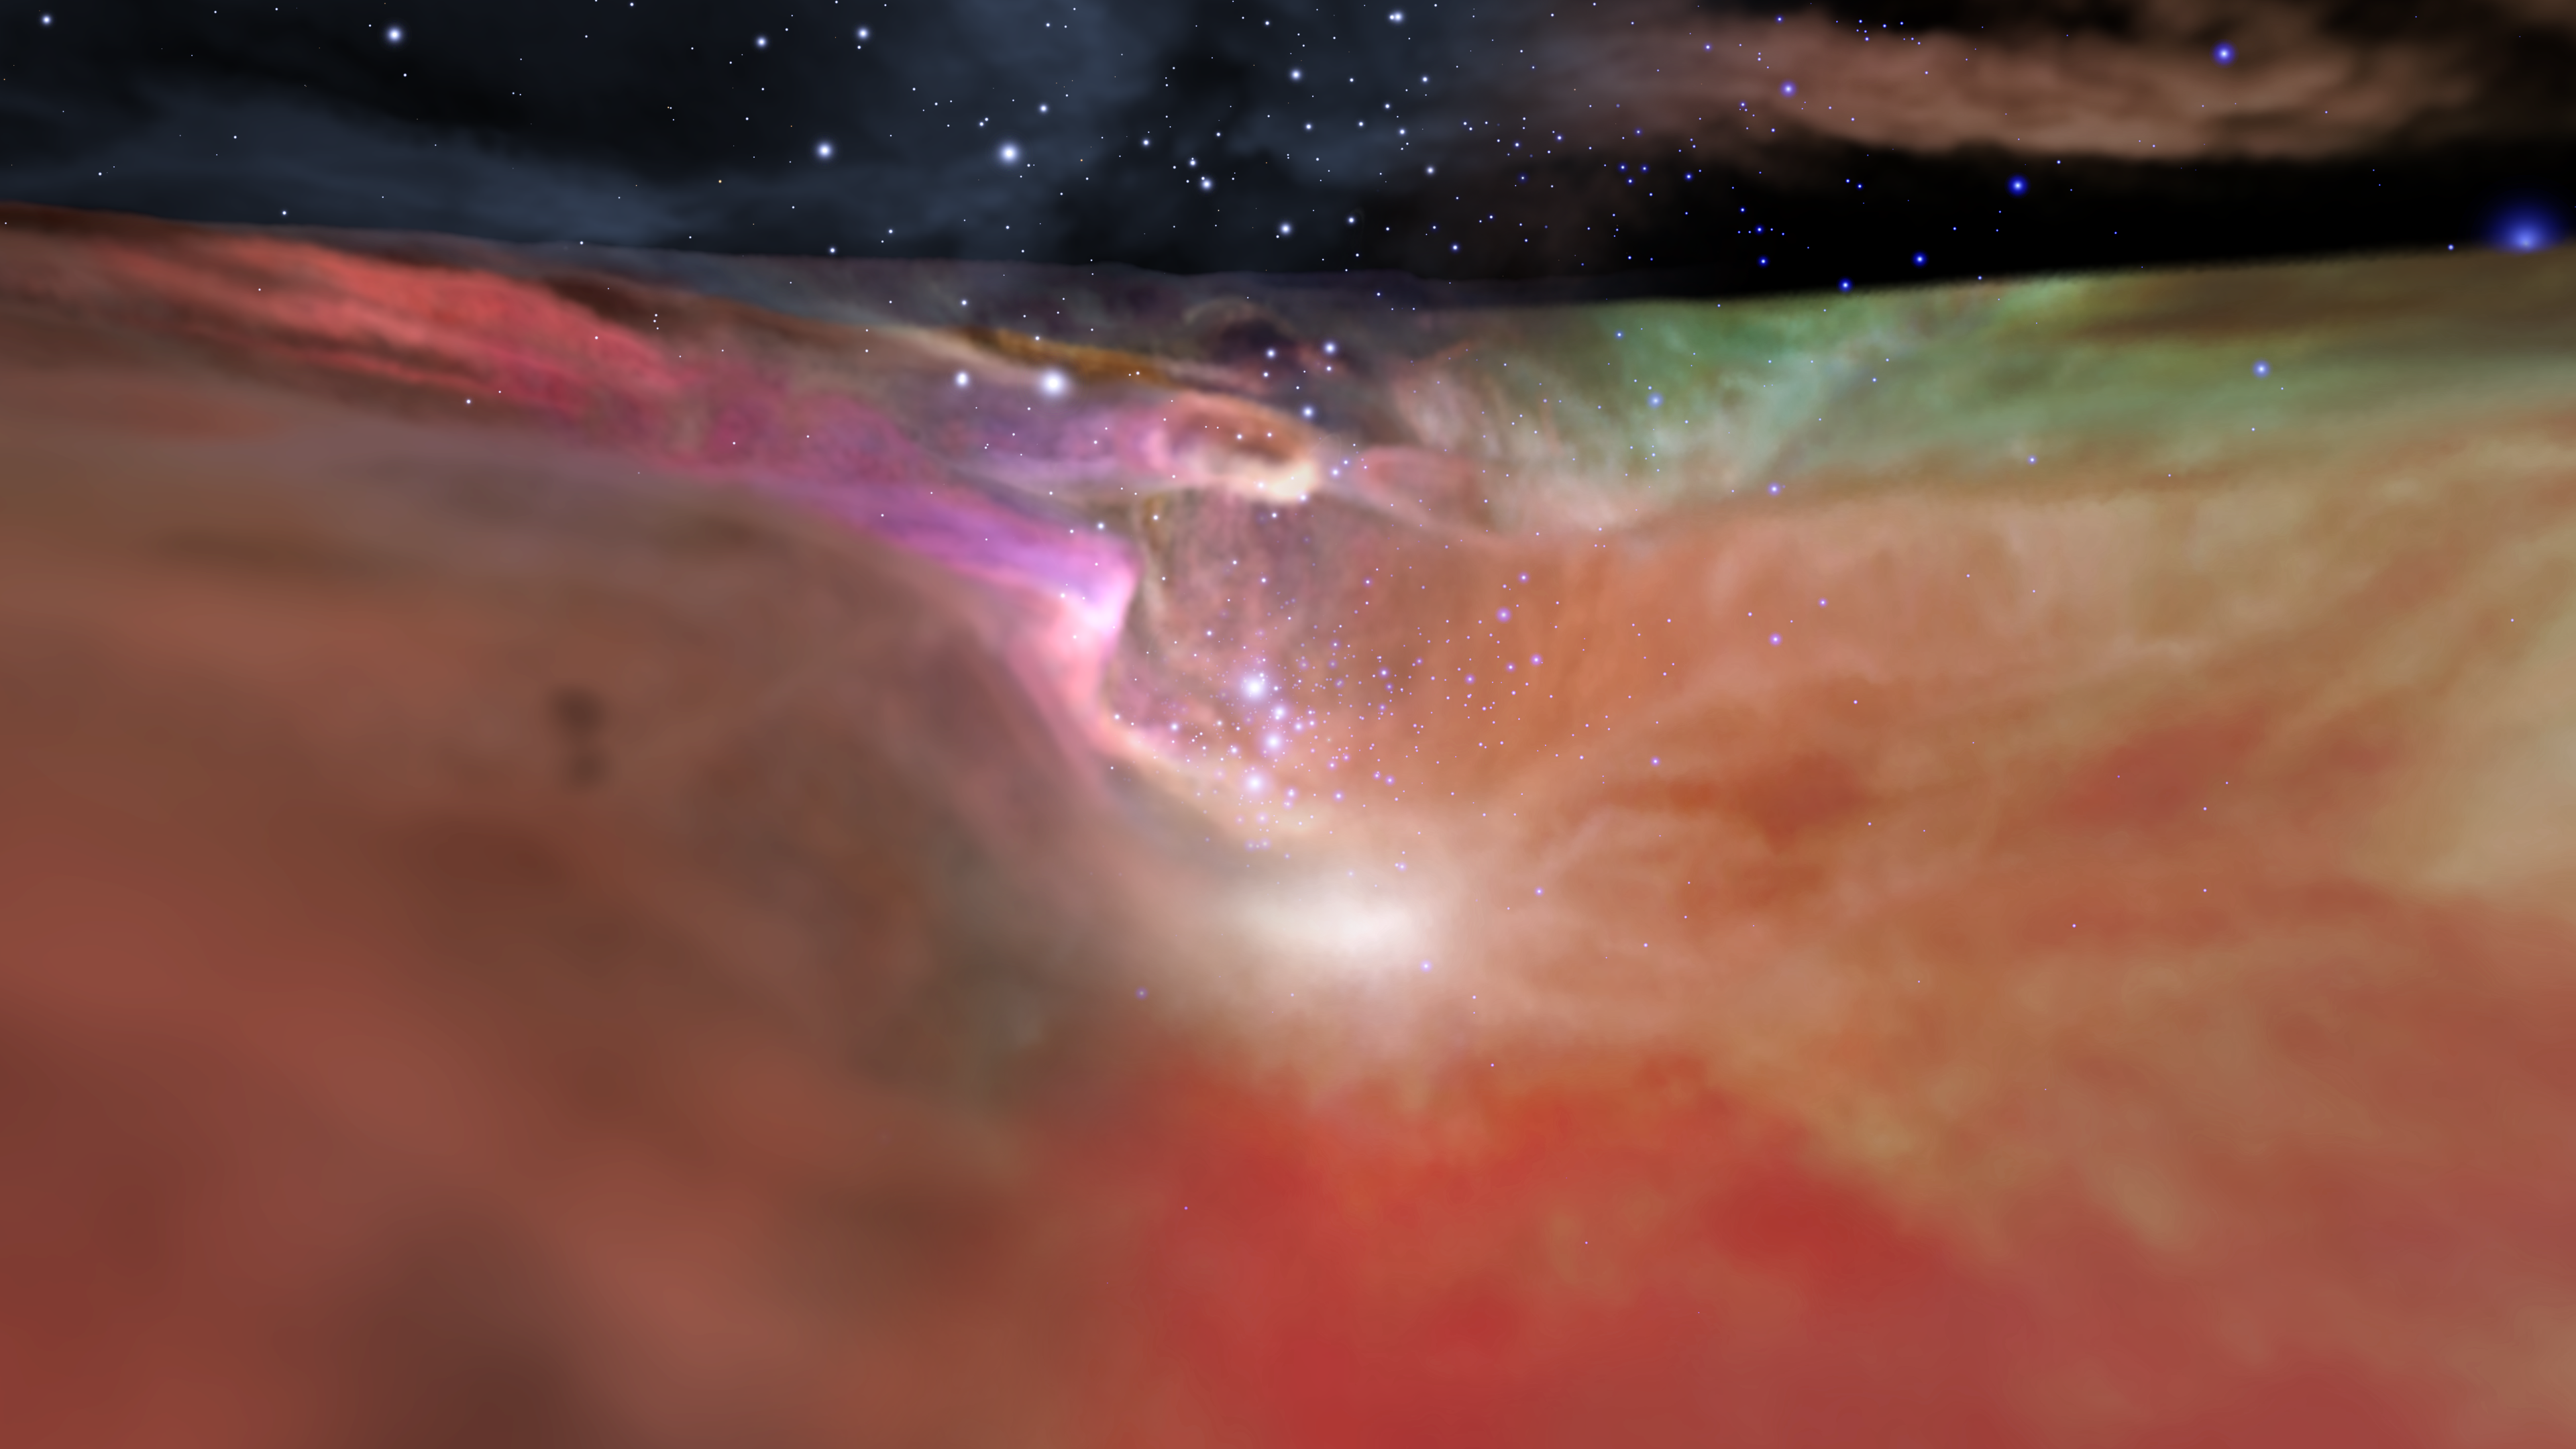

Visible and Infrared Visualization of the Orion Nebula

Visible and Infrared Visualization of the Orion Nebula (Artist's Concept)

This image showcases both the visible-light and the infrared-light visualizations of the Orion Nebula. This view from the movie sequence looks down the “valley” leading to the star cluster at the far end. The left side of the image shows the visible-light visualization, which fades to the infrared visualization on the right. These two contrasting models derive from observations by the Hubble and Spitzer space telescopes.

Credit: NASA, ESA, Frank Summers (STScI), Gregory Bacon (STScI), Zoltan Levay (STScI), Joseph DePasquale (STScI), Lisa Frattare (STScI), Massimo Robberto (STScI), Mario Gennaro (STScI), Robert Hurt (Caltech, Caltech/IPAC)